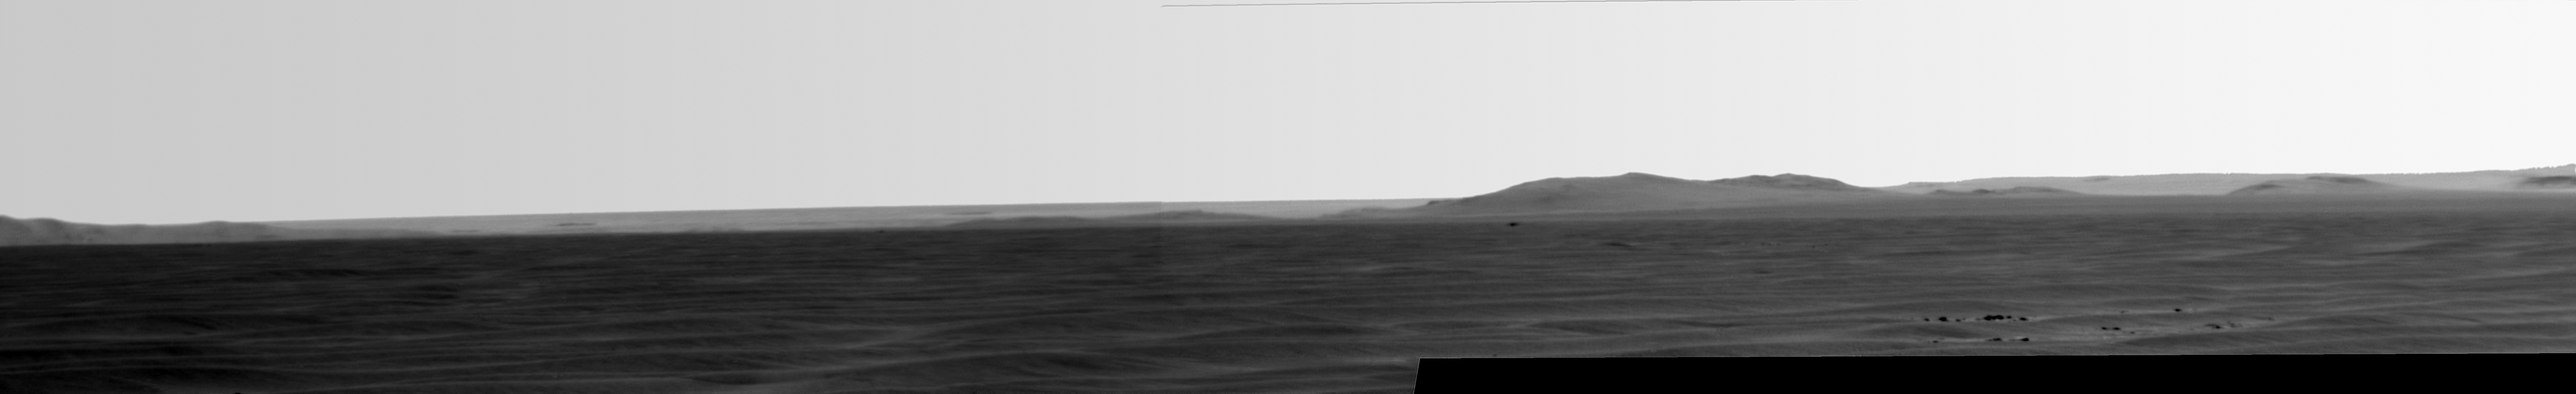

Super-Resolution View of Cape Tribulation, Sol 2298

Annotated image

NASA’s Mars Exploration Rover Opportunity used its panoramic camera in a super-resolution technique to record this eastward view of the horizon on the 2,298th Martian day, or sol, of the rover’s work on Mars (July 11, 2010).

Rising highest above the horizon in the right half of the image is a portion of the western rim of Endeavour Crater including a ridge informally named “Cape Tribulation” (see Figure 1).

Super-resolution is an imaging technique combining information from multiple pictures of the same target in order to generate an image with a higher resolution than any of the individual images.

Endeavour Crater is about 22 kilometers (14 miles) in diameter. The rover team chose Endeavour as a long-term destination for Opportunity in mid-2008, after the rover had investigated the much-smaller Victoria Crater for two years. More than a year later, observations by the Compact Reconnaissance Imaging Spectrometer on NASA’s Mars Reconnaissance Orbiter revealed clay minerals on Endeavour’s western rim, making the destination even more enticing for Opportunity’s investigation. Cape Tribulation is one location where the clay minerals are exposed.

Opportunity completed its three-month prime mission in April 2004 and has continued working in mission extensions since then.

Credit: NASA/JPL-Caltech/Cornell University